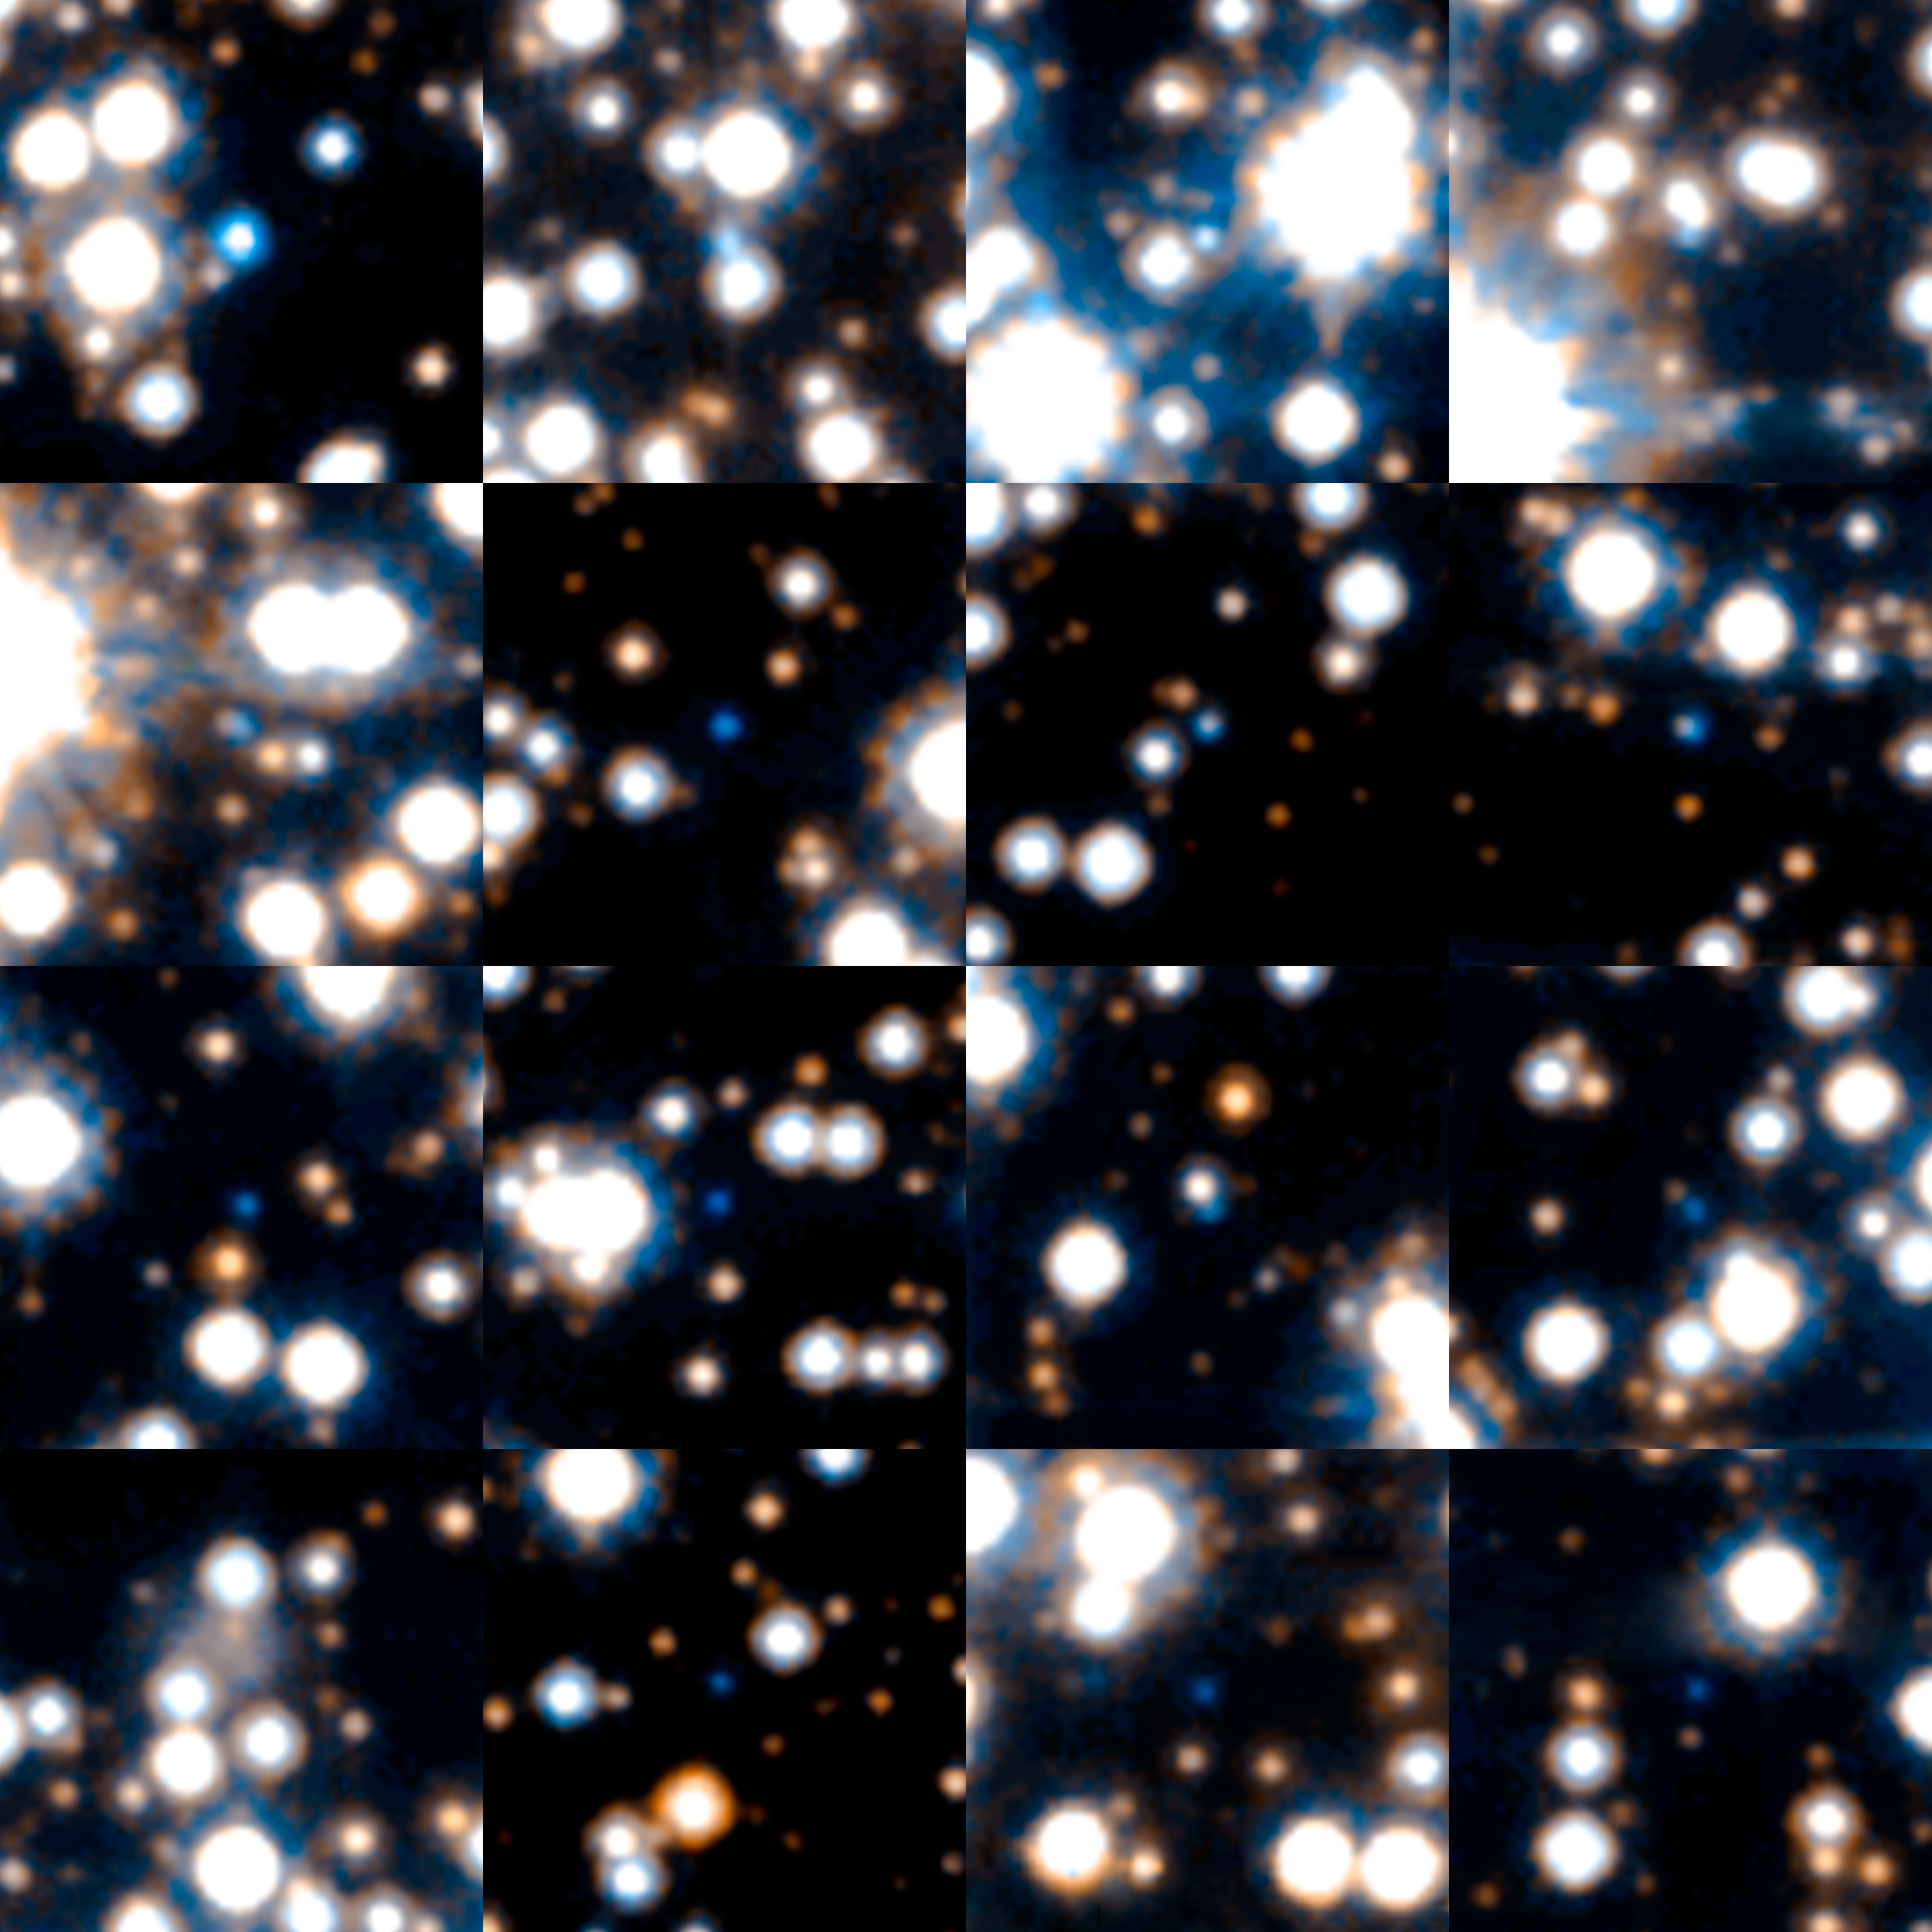

Sample of White Dwarfs in the Hubble SWEEPS Field

Object Name: SWEEPS Field
Object Description: White Dwarfs
Instrument: HST/ACS/WFC
Filters: F606W (V) and F814W (I)

Blue: F606W (V) Green: (V) + (I) Red: F814W (I)

Credit: NASA, ESA, A. Calamida and K. Sahu (STScI), and the SWEEPS Science Team